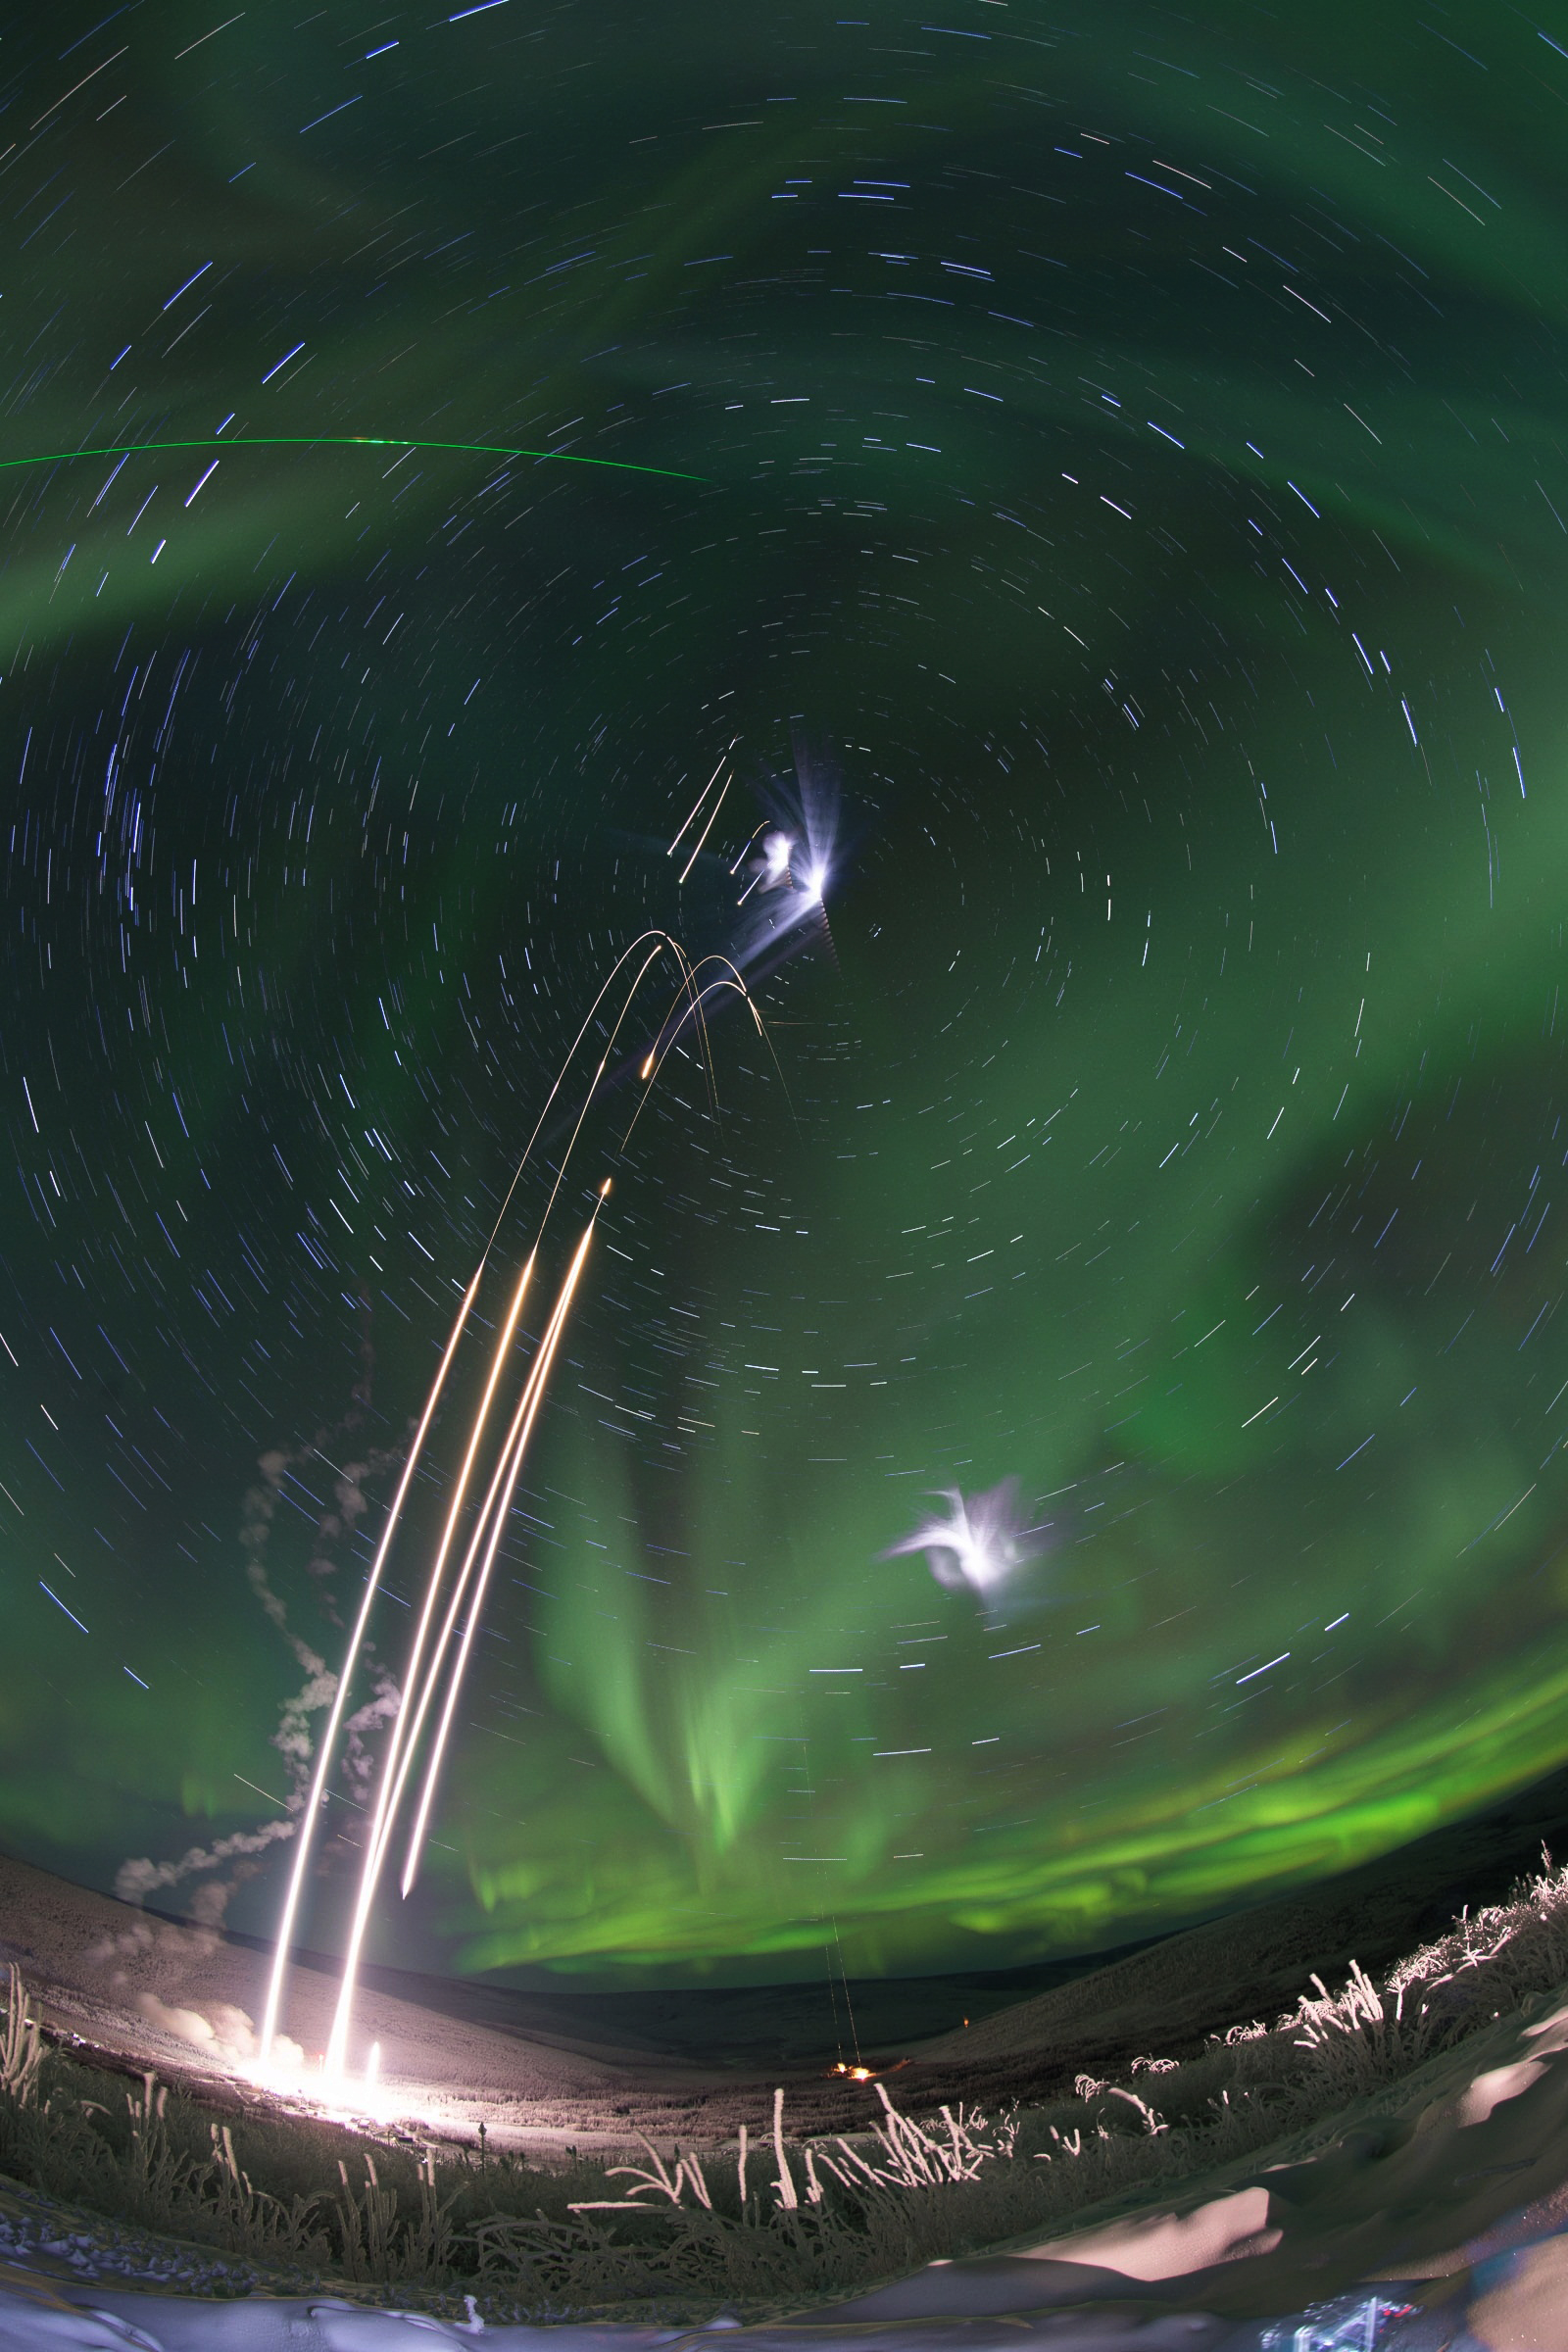

M-TeX and MIST Experiments Launched from Alaska

Caption: Composite shot of all four rockets for the M-TeX and MIST experiments is made up of 30 second exposures. The rocket salvo began at 4:13 a.m. EST, Jan. 26, 2015, from the Poker Flat Research Range, Alaska. More info: The Mesosphere-Lower Thermosphere Turbulence Experiment, or M-TeX, and the Mesospheric Inversion-layer Stratified Turbulence, or MIST, experiment were successfully conducted the morning of Jan. 26, 2015, from the Poker Flat Research Range, Alaska. The first M-Tex rocket, a NASA Terrier-Improved Malemute sounding rocket, was launched at 4:13 a.m. EST and was followed one-minute later by the first MIST experiment payload on a NASA Terrier-Improved Orion. The second M-TeX payload was launched at 4:46 a.m. EST and also was followed one minute later by the second MIST payload. Preliminary data show that all four payloads worked as planned and the trimethyl aluminum, or TMA, vapor trails were seen at the various land-based observation sites in Alaska. A fifth rocket carrying the Auroral Spatial Structures Probe remains ready on the launch pad. The launch window for this experiment runs through Jan. 27.

Credit: NASA/Jamie Adkins